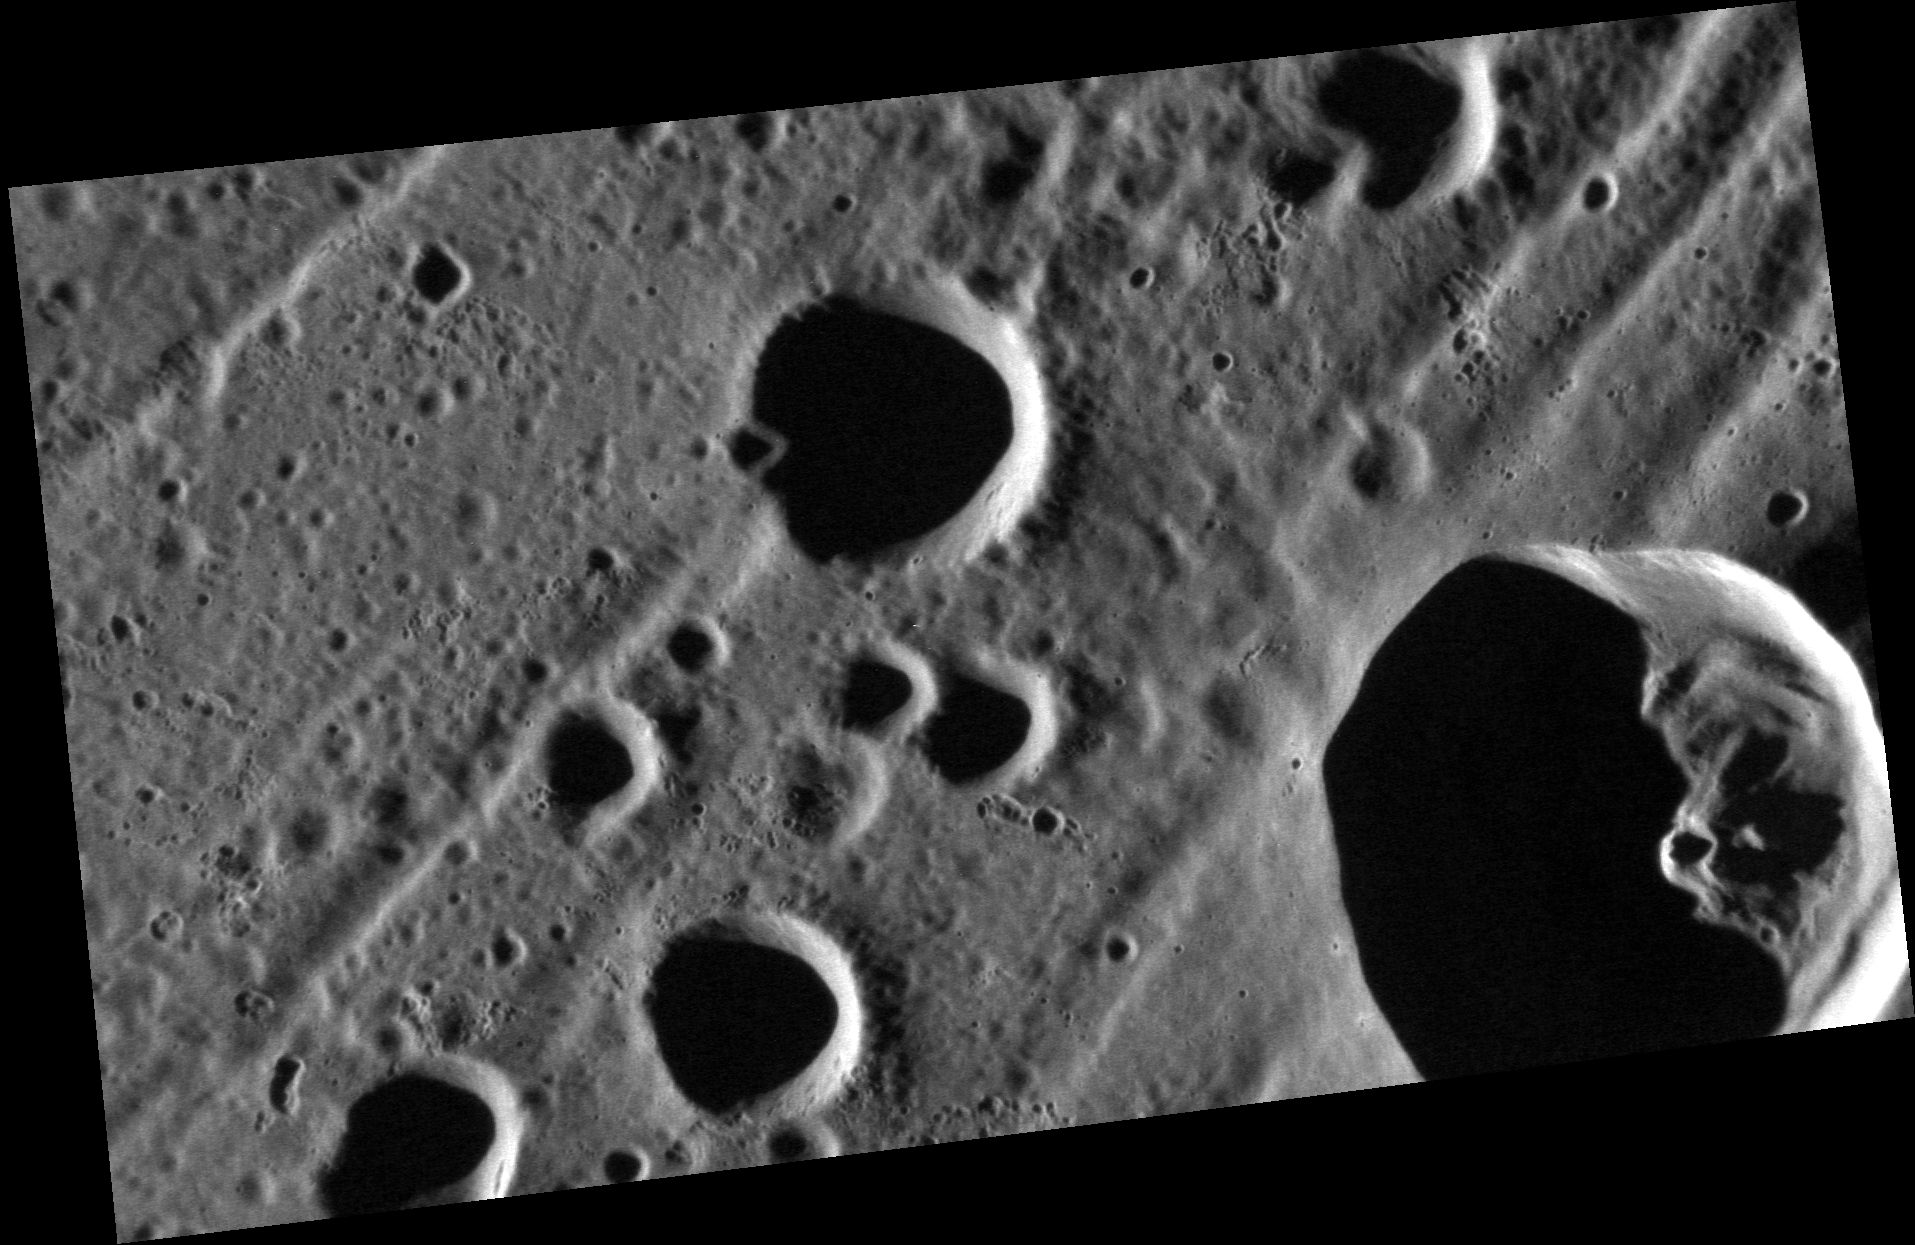

Parallel Lines

A series of troughs extends diagonally (southwest-northeast) across this high-resolution image of the interior of the Caloris basin. The troughs are graben: structures that developed where horizontal forces pulled the crust apart, causing valleys to form as sections of rock dropped down between two inward-dipping faults. Pulling-apart (“extensional”) deformation is much less common on Mercury than is compressional deformation. However, a large number of graben are found within Caloris. This network of graben, named Pantheon Fossae, is the subject of a blog essay recently posted on the website of The Planetary Society.

This image was acquired as a high-resolution targeted observation. Targeted observations are images of a small area on Mercury’s surface at resolutions much higher than the 200-meter/pixel morphology base map. It is not possible to cover all of Mercury’s surface at this high resolution, but typically several areas of high scientific interest are imaged in this mode each week.

Date acquired: January 19, 2012
Image Mission Elapsed Time (MET): 235472082
Image ID: 1285755
Instrument: Narrow Angle Camera (NAC) of the Mercury Dual Imaging System (MDIS)
Center Latitude: 27.3°
Center Longitude: 160.7° E
Resolution: 24 meters/pixel
Scale: The scene is about 43 km (27 mi.) across
Incidence Angle: 76.8°
Emission Angle: 54.9°
Phase Angle: 131.8°
North is up in this image.

The MESSENGER spacecraft is the first ever to orbit the planet Mercury, and the spacecraft’s seven scientific instruments and radio science investigation are unraveling the history and evolution of the Solar System’s innermost planet. MESSENGER acquired over 150,000 images and extensive other data sets. MESSENGER is capable of continuing orbital operations until early 2015.

For information regarding the use of images, see the MESSENGER image use policy.

Credit: NASA/Johns Hopkins University Applied Physics Laboratory/Carnegie Institution of Washington